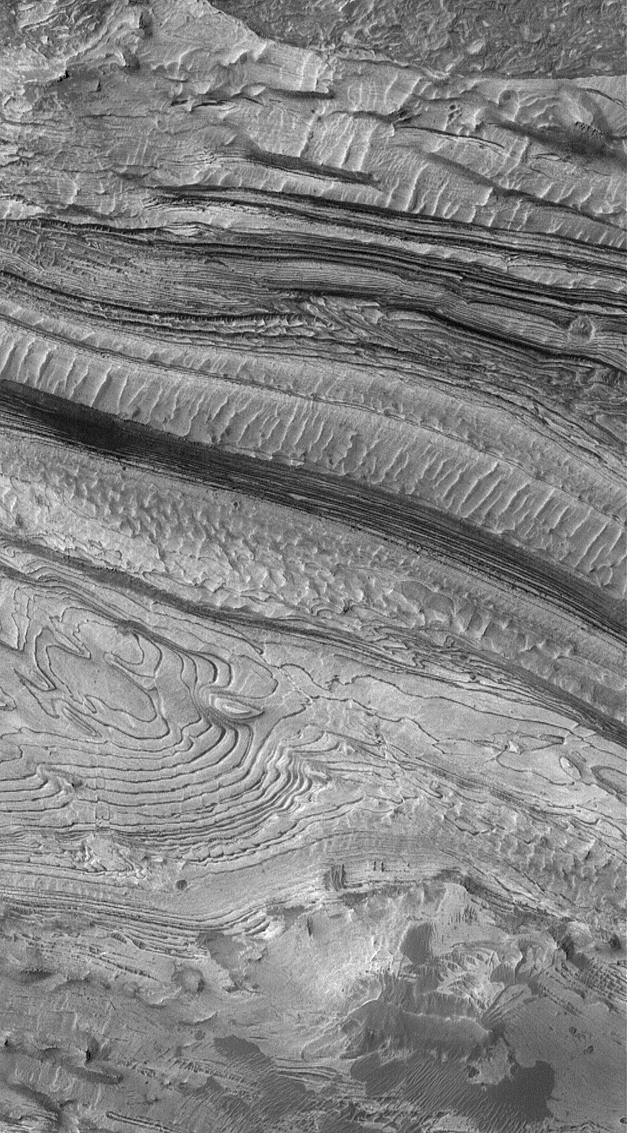

Sedimentary Rock in Candor

11 February 2005
This Mars Global Surveyor (MGS) Mars Orbiter Camera (MOC) image shows dozens of light- and a few dark-toned sedimentary rock layers exposed by faulting and erosion in western Candor Chasma, part of the vast Valles Marineris trough system.

Location near: 6.5°S, 77.0°W
Image width: ~~3.0 km (~1.9 mi)
Illumination from: upper left
Season: Southern Autumn

Credit: NASA/JPL/Malin Space Science Systems